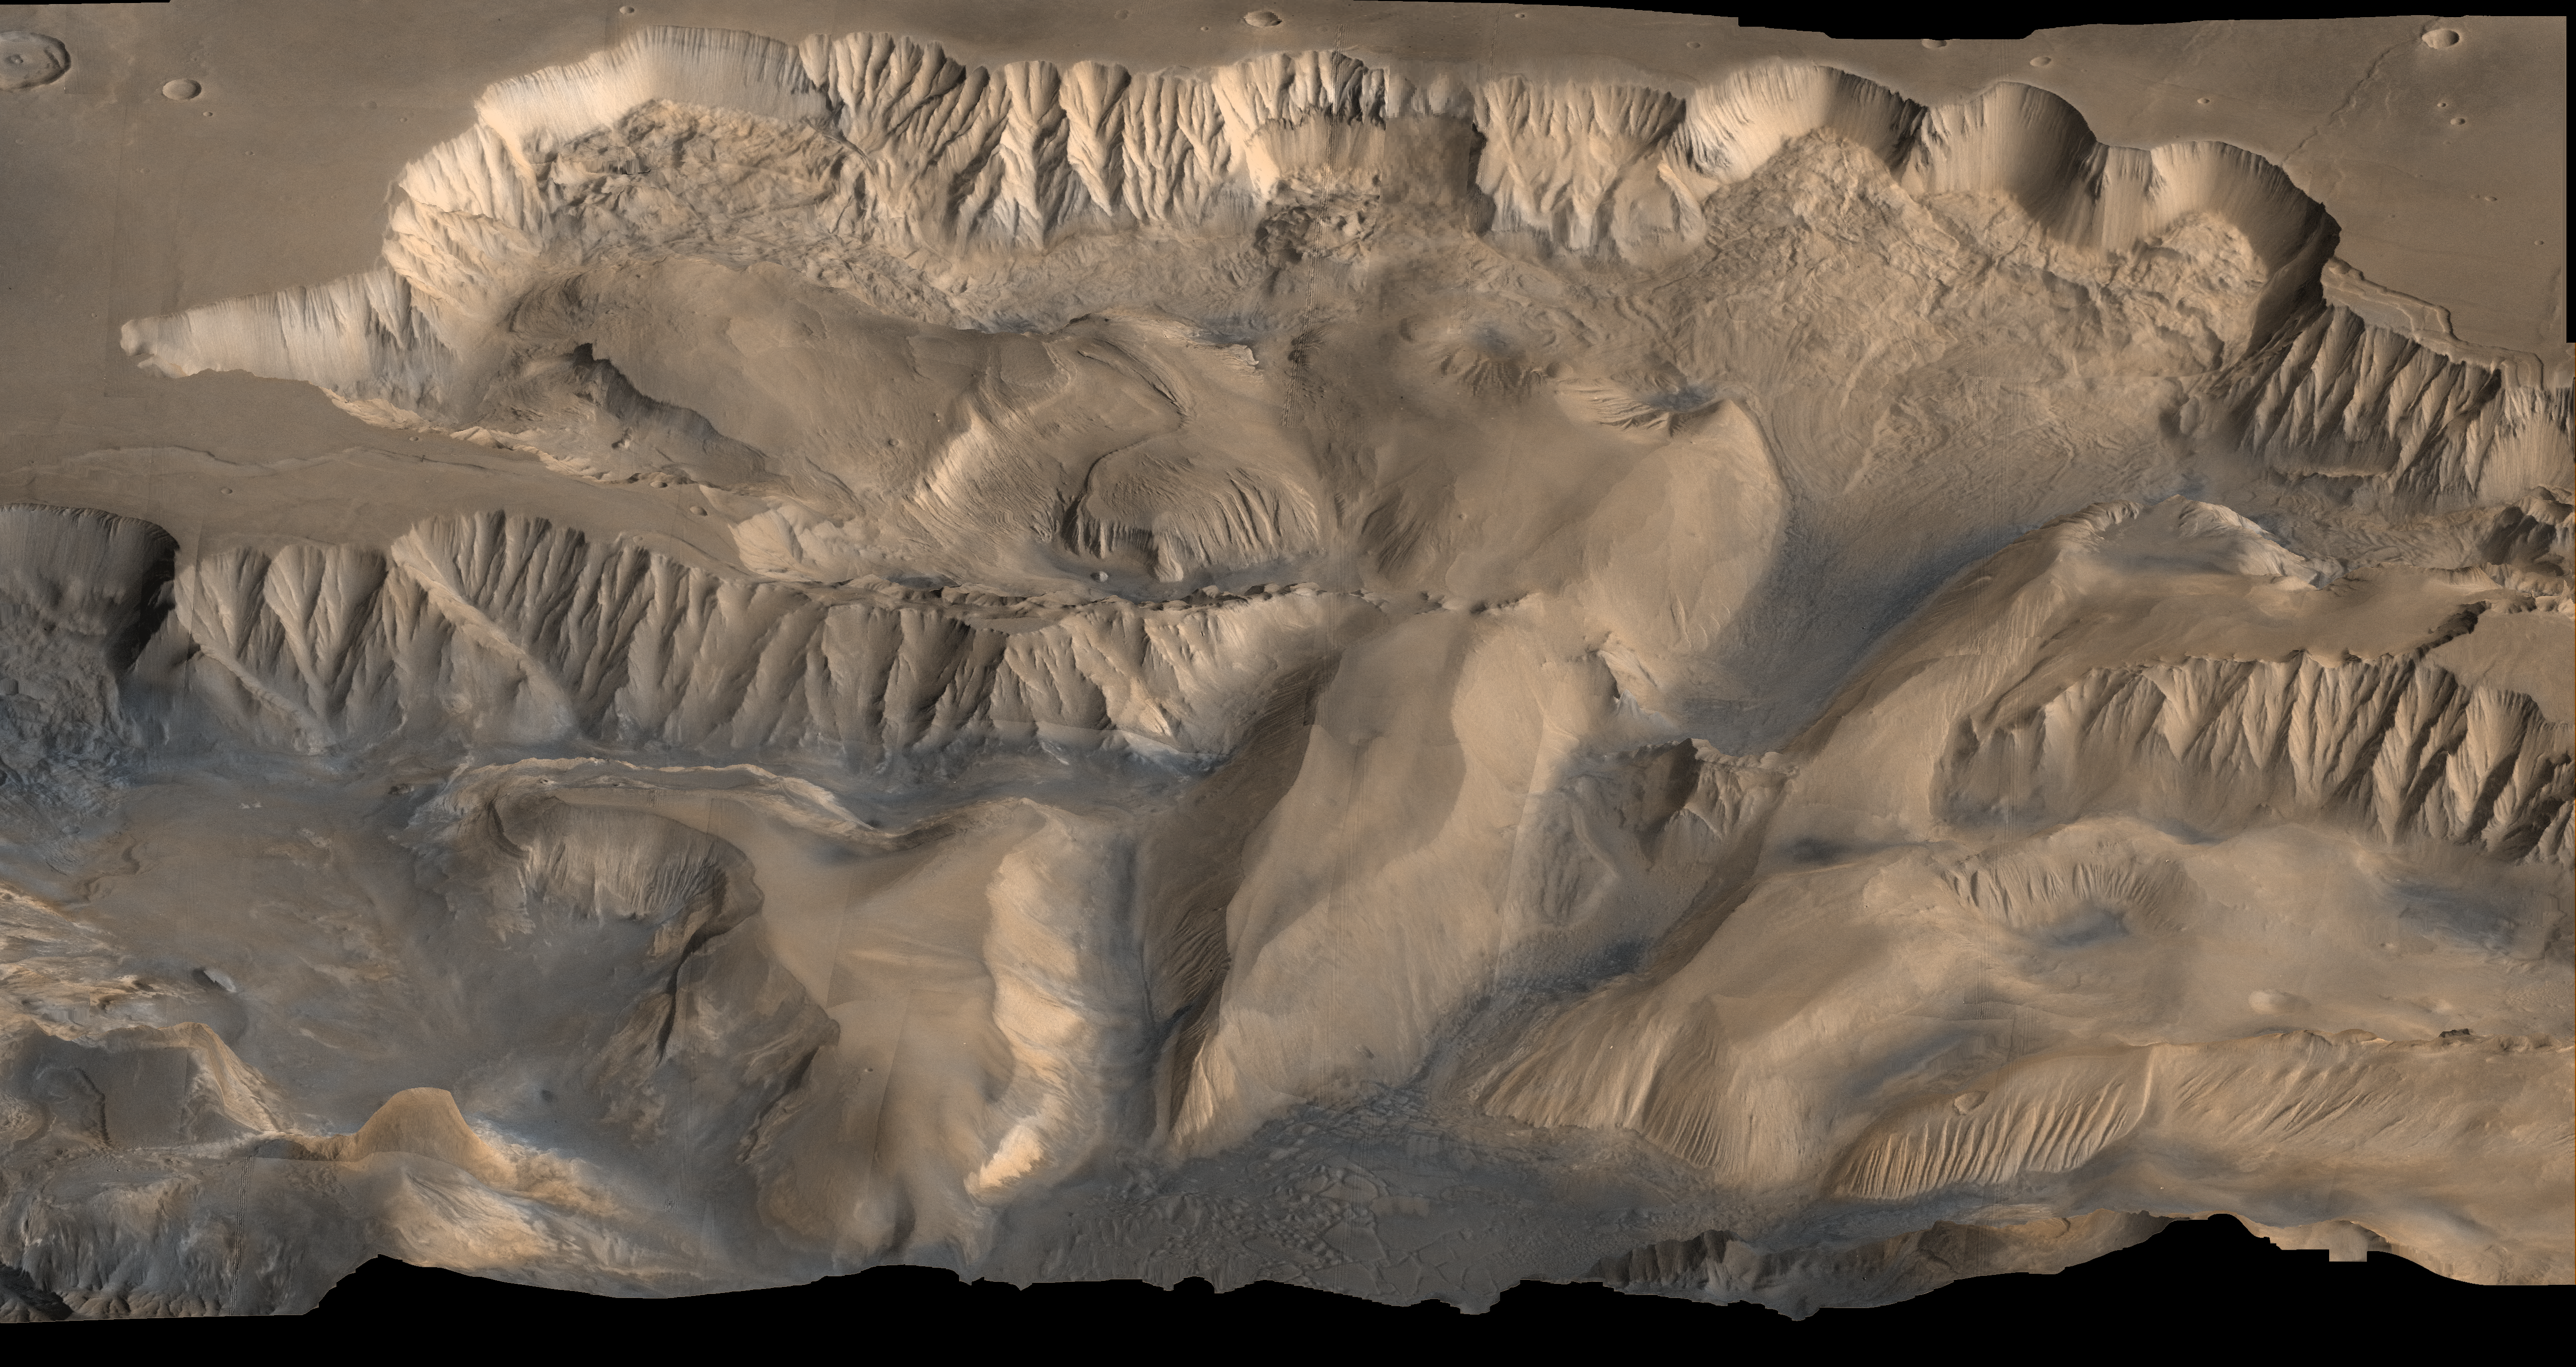

Oblique View of Valles Marineris

An oblique, color image of central Valles Marineris, Mars showing relief of Ophir and Candor Chasmata; view toward north. The photograph is a composite of Viking high-resolution images in black and white and low-resolution images in color. Ophir Chasma on the north is approximately 300 km across and as deep as 10 km. The connected chasma or valleys of Valles Marineris may have formed from a combination of erosional collapse and structural activity. Tongues of interior layered deposits on the floor of the chasmata can be observed as well as young landslide material along the base of Ophir Chasma’s north wall.

Credit: NASA/JPL/USGS